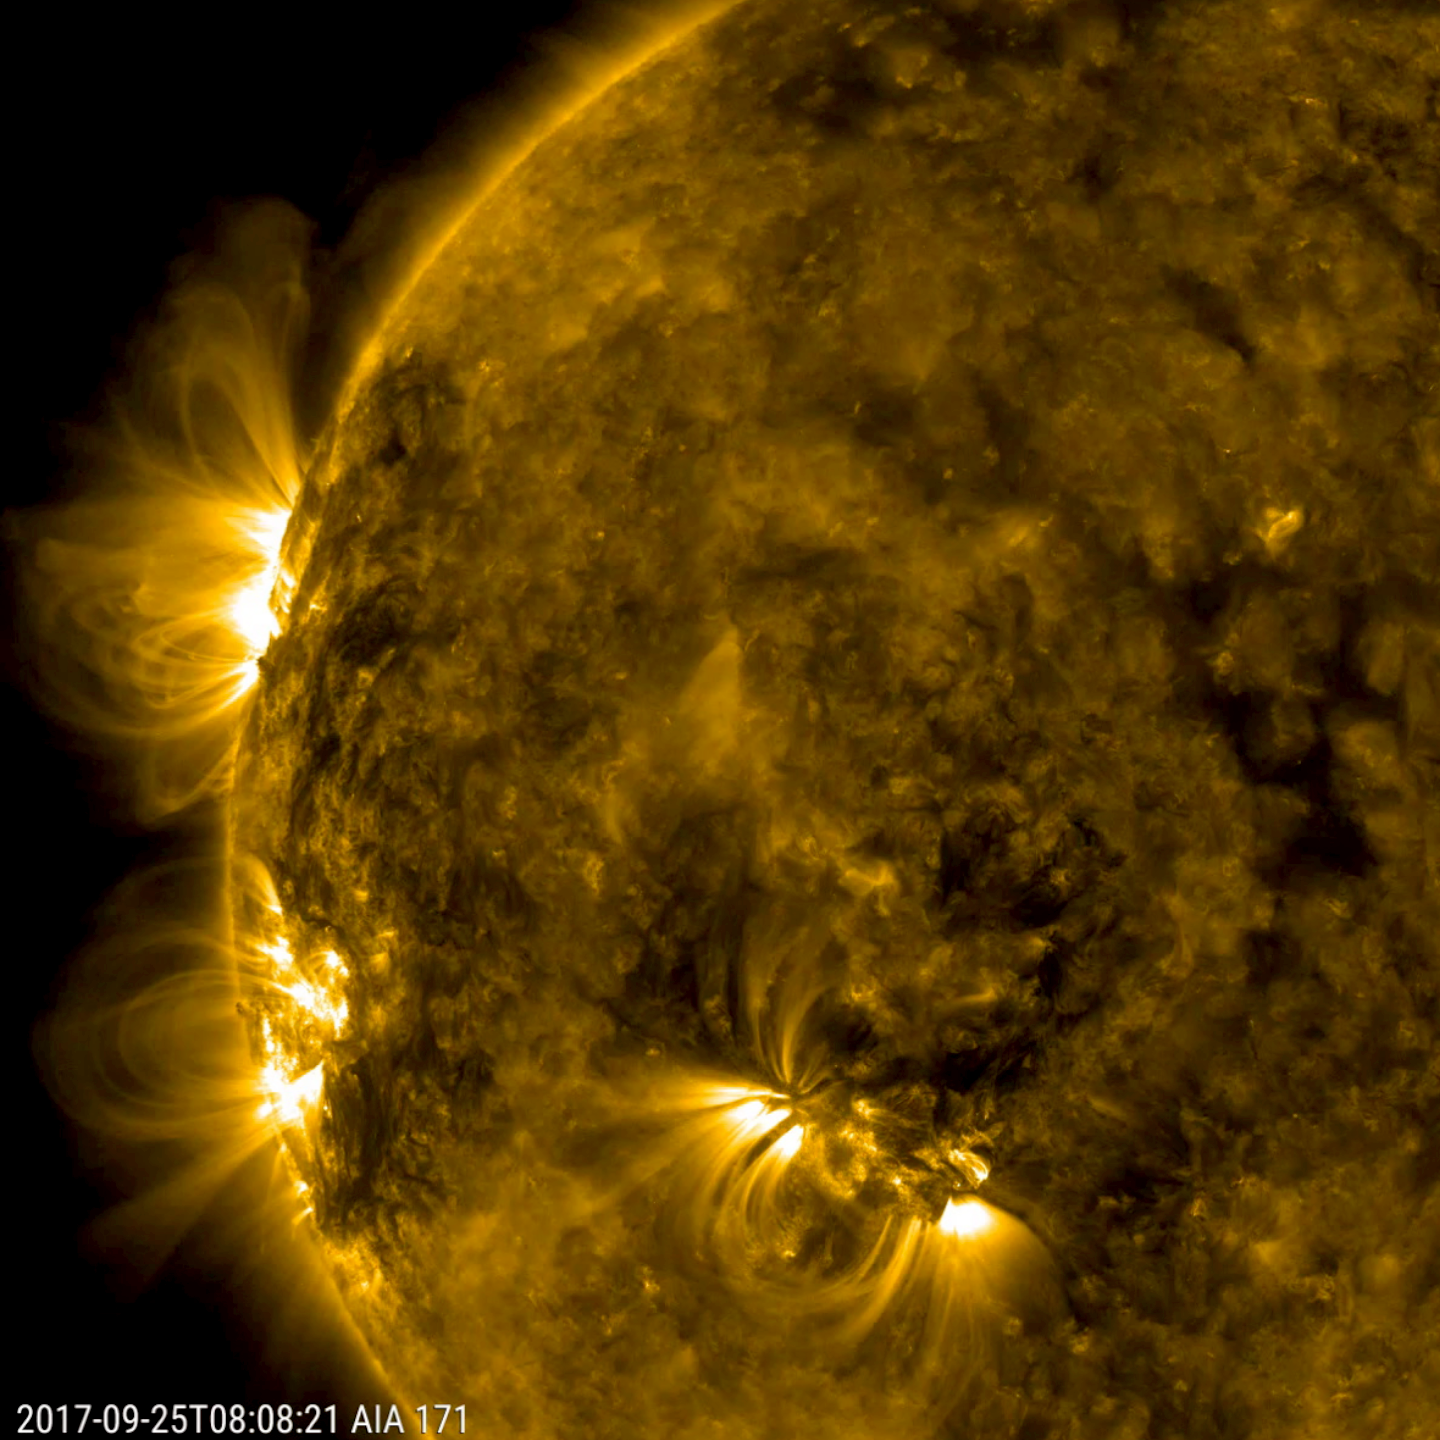

Trio of Tempests

Three distinct active regions with towering arches above them rotated into view over a three-day period (Sept. 24-26, 2017). In extreme ultraviolet light, charged particles that are spinning along the ever-changing magnetic field lines above the active regions make the lines visible. To give some sense of scale, the largest arches rose up many times the size of Earth.

Movies
PIA22038_Trio_of_Tempests_big.mp4
PIA22038_Trio_of_Tempests_sm.mp4

SDO is managed by NASA’s Goddard Space Flight Center, Greenbelt, Maryland, for NASA’s Science Mission Directorate, Washington. Its Atmosphere Imaging Assembly was built by the Lockheed Martin Solar Astrophysics Laboratory (LMSAL), Palo Alto, California.

Credit: NASA/GSFC/Solar Dynamics Observatory